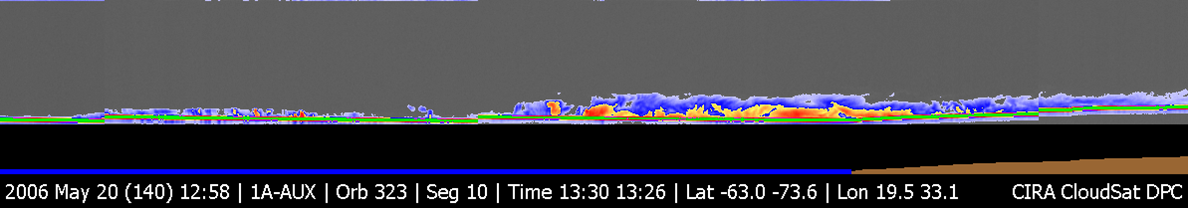

CloudSat Image of a Polar Night Storm Near Antarctica

Figure 1

CloudSat image of a horizontal cross-section of a polar night storm near Antarctica. Until now, clouds have been hard to observe in polar regions using remote sensing, particularly during the polar winter or night season. The red colors are indicative of highly reflective particles such as water (rain) or ice crystals, while the blue indicates thinner clouds (such as cirrus). The flat green/blue lines across the bottom represent the ground signal. The vertical scale on the CloudSat Cloud Profiling Radar image is approximately 30 kilometers (19 miles). The blue line below the Cloud Profiling Radar image indicates that the data were taken over water; the brown line below the image indicates the relative elevation of the land surface. The inset image shows the CloudSat track relative to a Moderate Resolution Imaging Spectroradiometer (MODIS) infrared image taken at nearly the same time.

Credit: NASA/JPL/The Cooperative Institute for Research in the Atmosphere (CIRA), Colorado State University